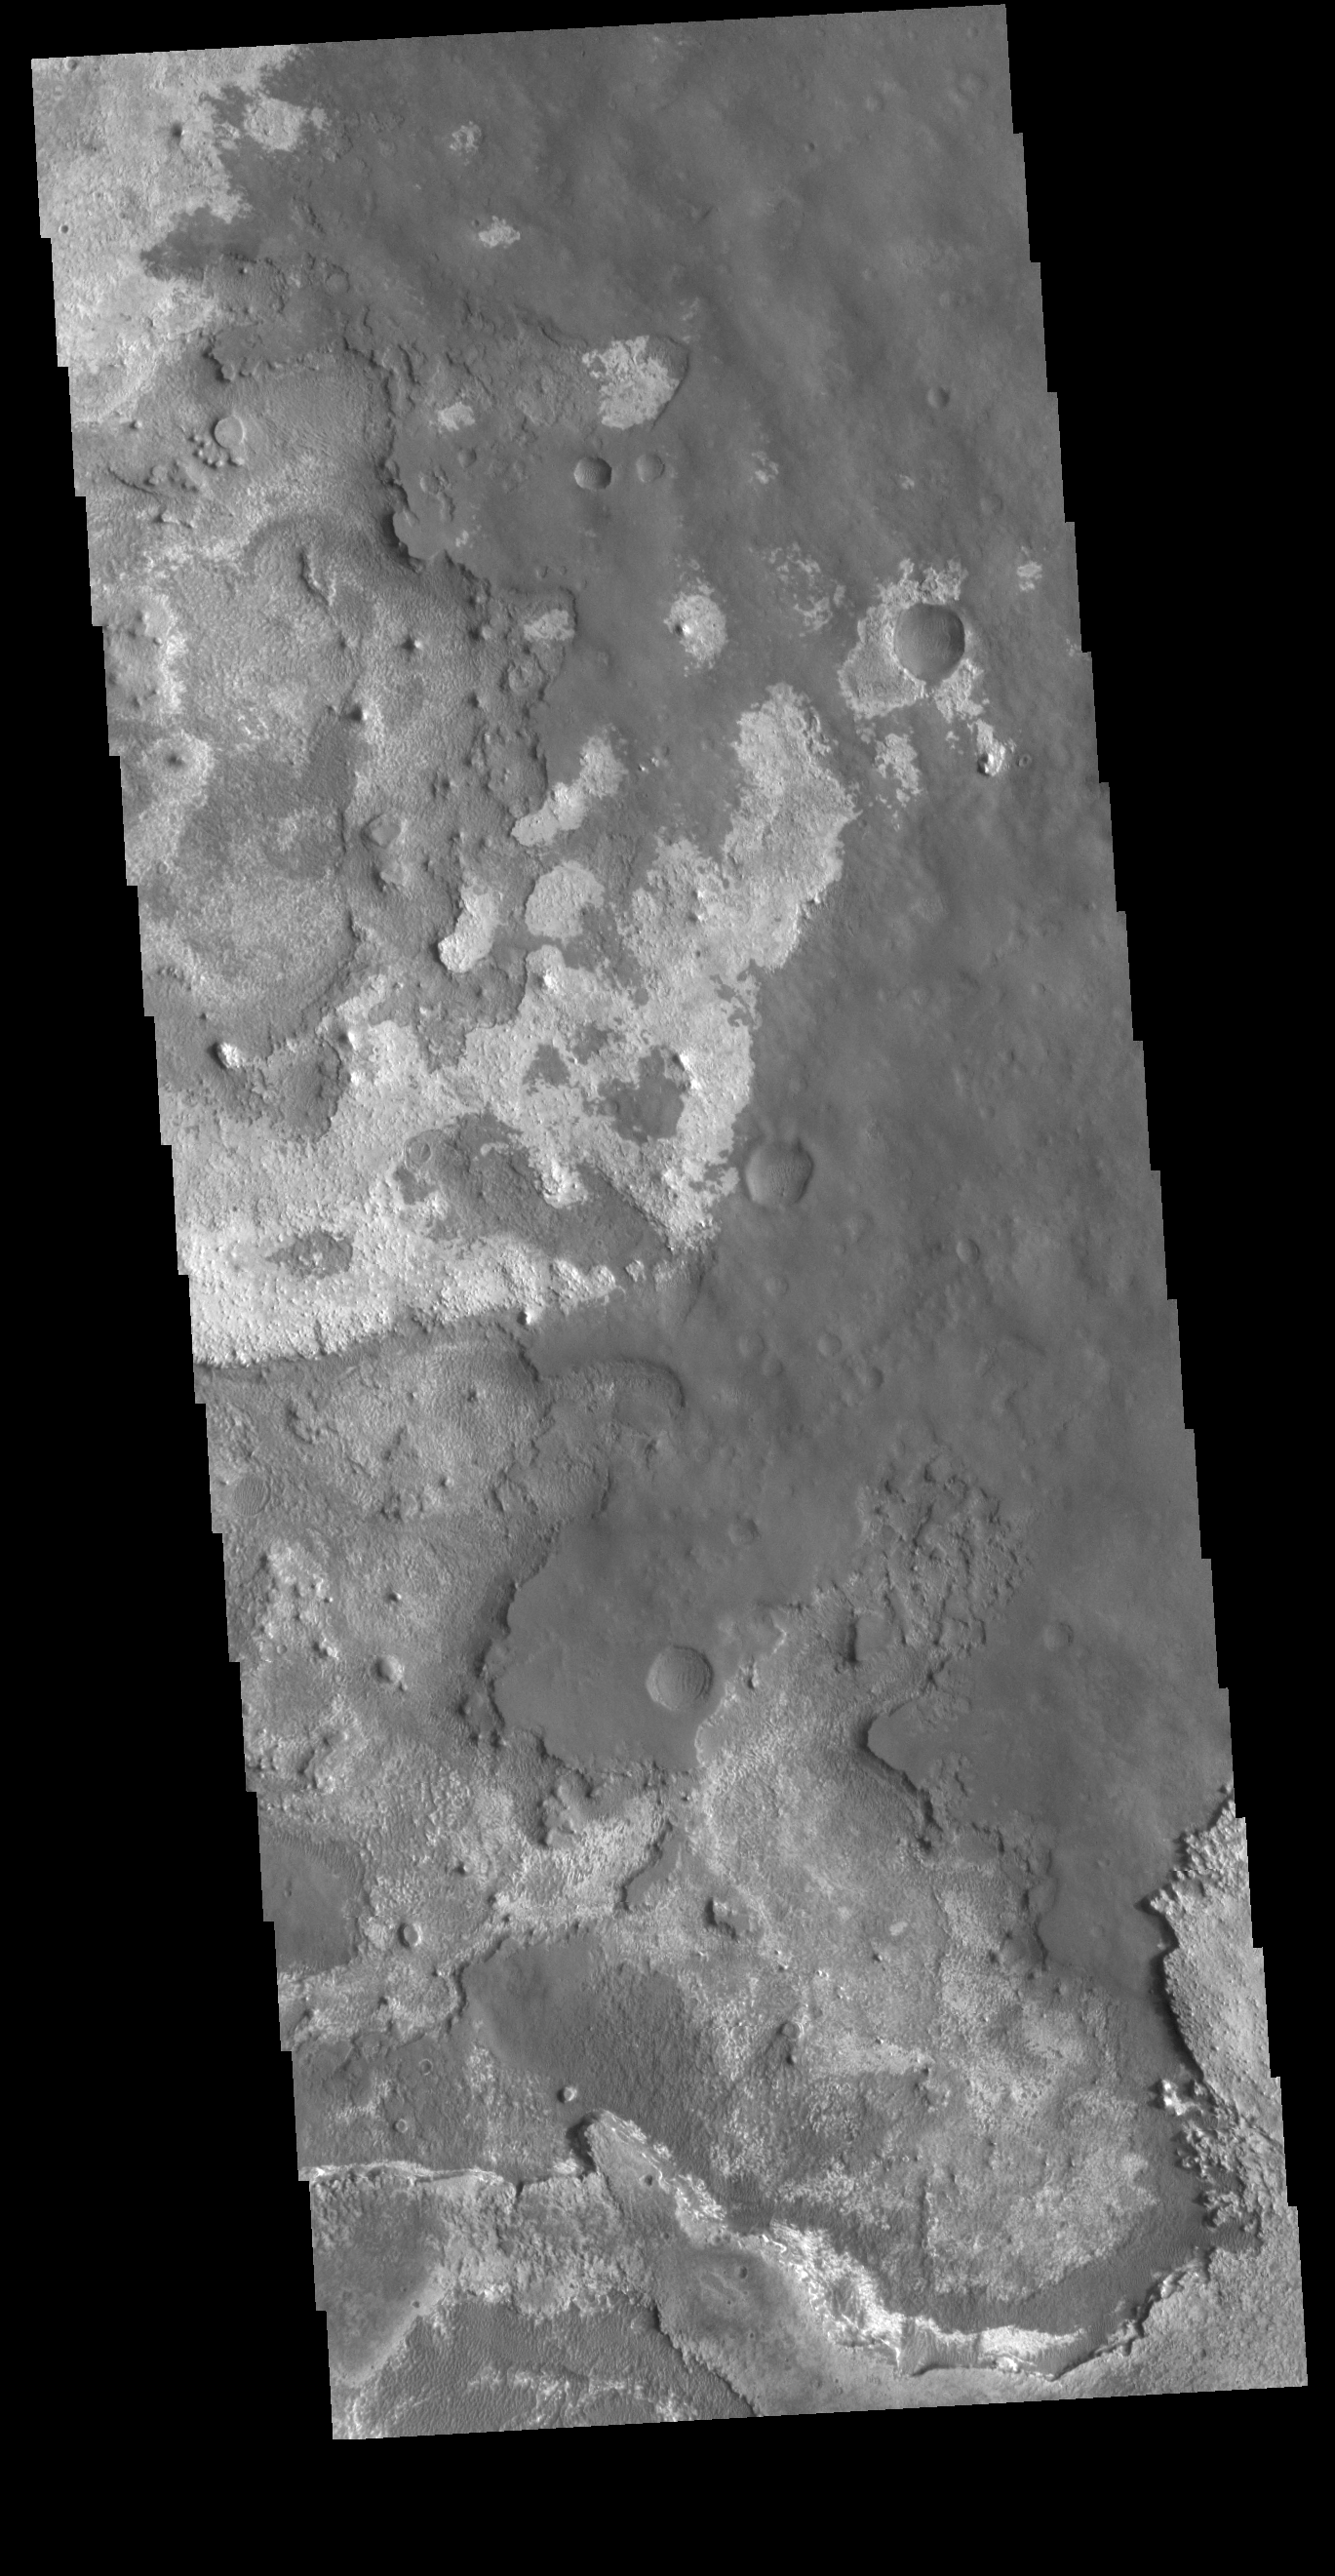

Meridiani Planum

This VIS image shows layering of surface materials in Meridiani Planum. TES (Thermal Emission Spectrometer) initially detected hematite in a surface layer, which was confimed by THEMIS (THrmal EMision Imaging System). These findings supported a water rich origin of the hematite and led to the selection of the site for the Opportunity MER (Mars Exploration Rover).

Credit: NASA/JPL-Caltech/ASU